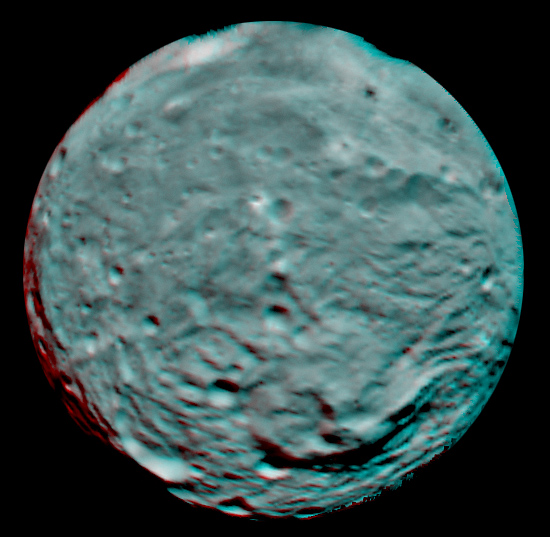

Anaglyph Image of Vesta’s South Polar Region

This anaglyph image of the south polar region of the asteroid Vesta was put together from two clear filter images, taken on July 9, 2011 by the framing camera instrument aboard NASA’s Dawn spacecraft. Each pixel in this image corresponds to roughly 2.2 miles (3.5 kilometers). The anaglyph image shows the rough topography in the south polar area, the large mountain, impact craters, grooves, and steep scarps in three dimensions. The diameter of Vesta is about 330 miles (530 kilometers). Use red-green (or red-blue) glasses to view in 3-D (left eye: red; right eye: green [or blue]).

The Dawn mission to Vesta and Ceres is managed by the Jet Propulsion Laboratory, for NASA’s Science Mission Directorate, Washington, D.C. It is a project of the Discovery Program managed by NASA’s Marshall Space Flight Center, Huntsville, Ala. UCLA, is responsible for overall Dawn mission science. Orbital Sciences Corporation of Dulles, Va., designed and built the Dawn spacecraft.

The framing cameras have been developed and built under the leadership of the Max Planck Institute for Solar System Research, Katlenburg-Lindau, Germany, with significant contributions by the German Aerospace Center (DLR) Institute of Planetary Research, Berlin, and in coordination with the Institute of Computer and Communication Network Engineering, Braunschweig. The framing camera project is funded by NASA, the Max Planck Society and DLR. JPL is a division of the California Institute of Technology, in Pasadena.

Credit: NASA/JPL-Caltech/UCLA/MPS/DLR/IDA